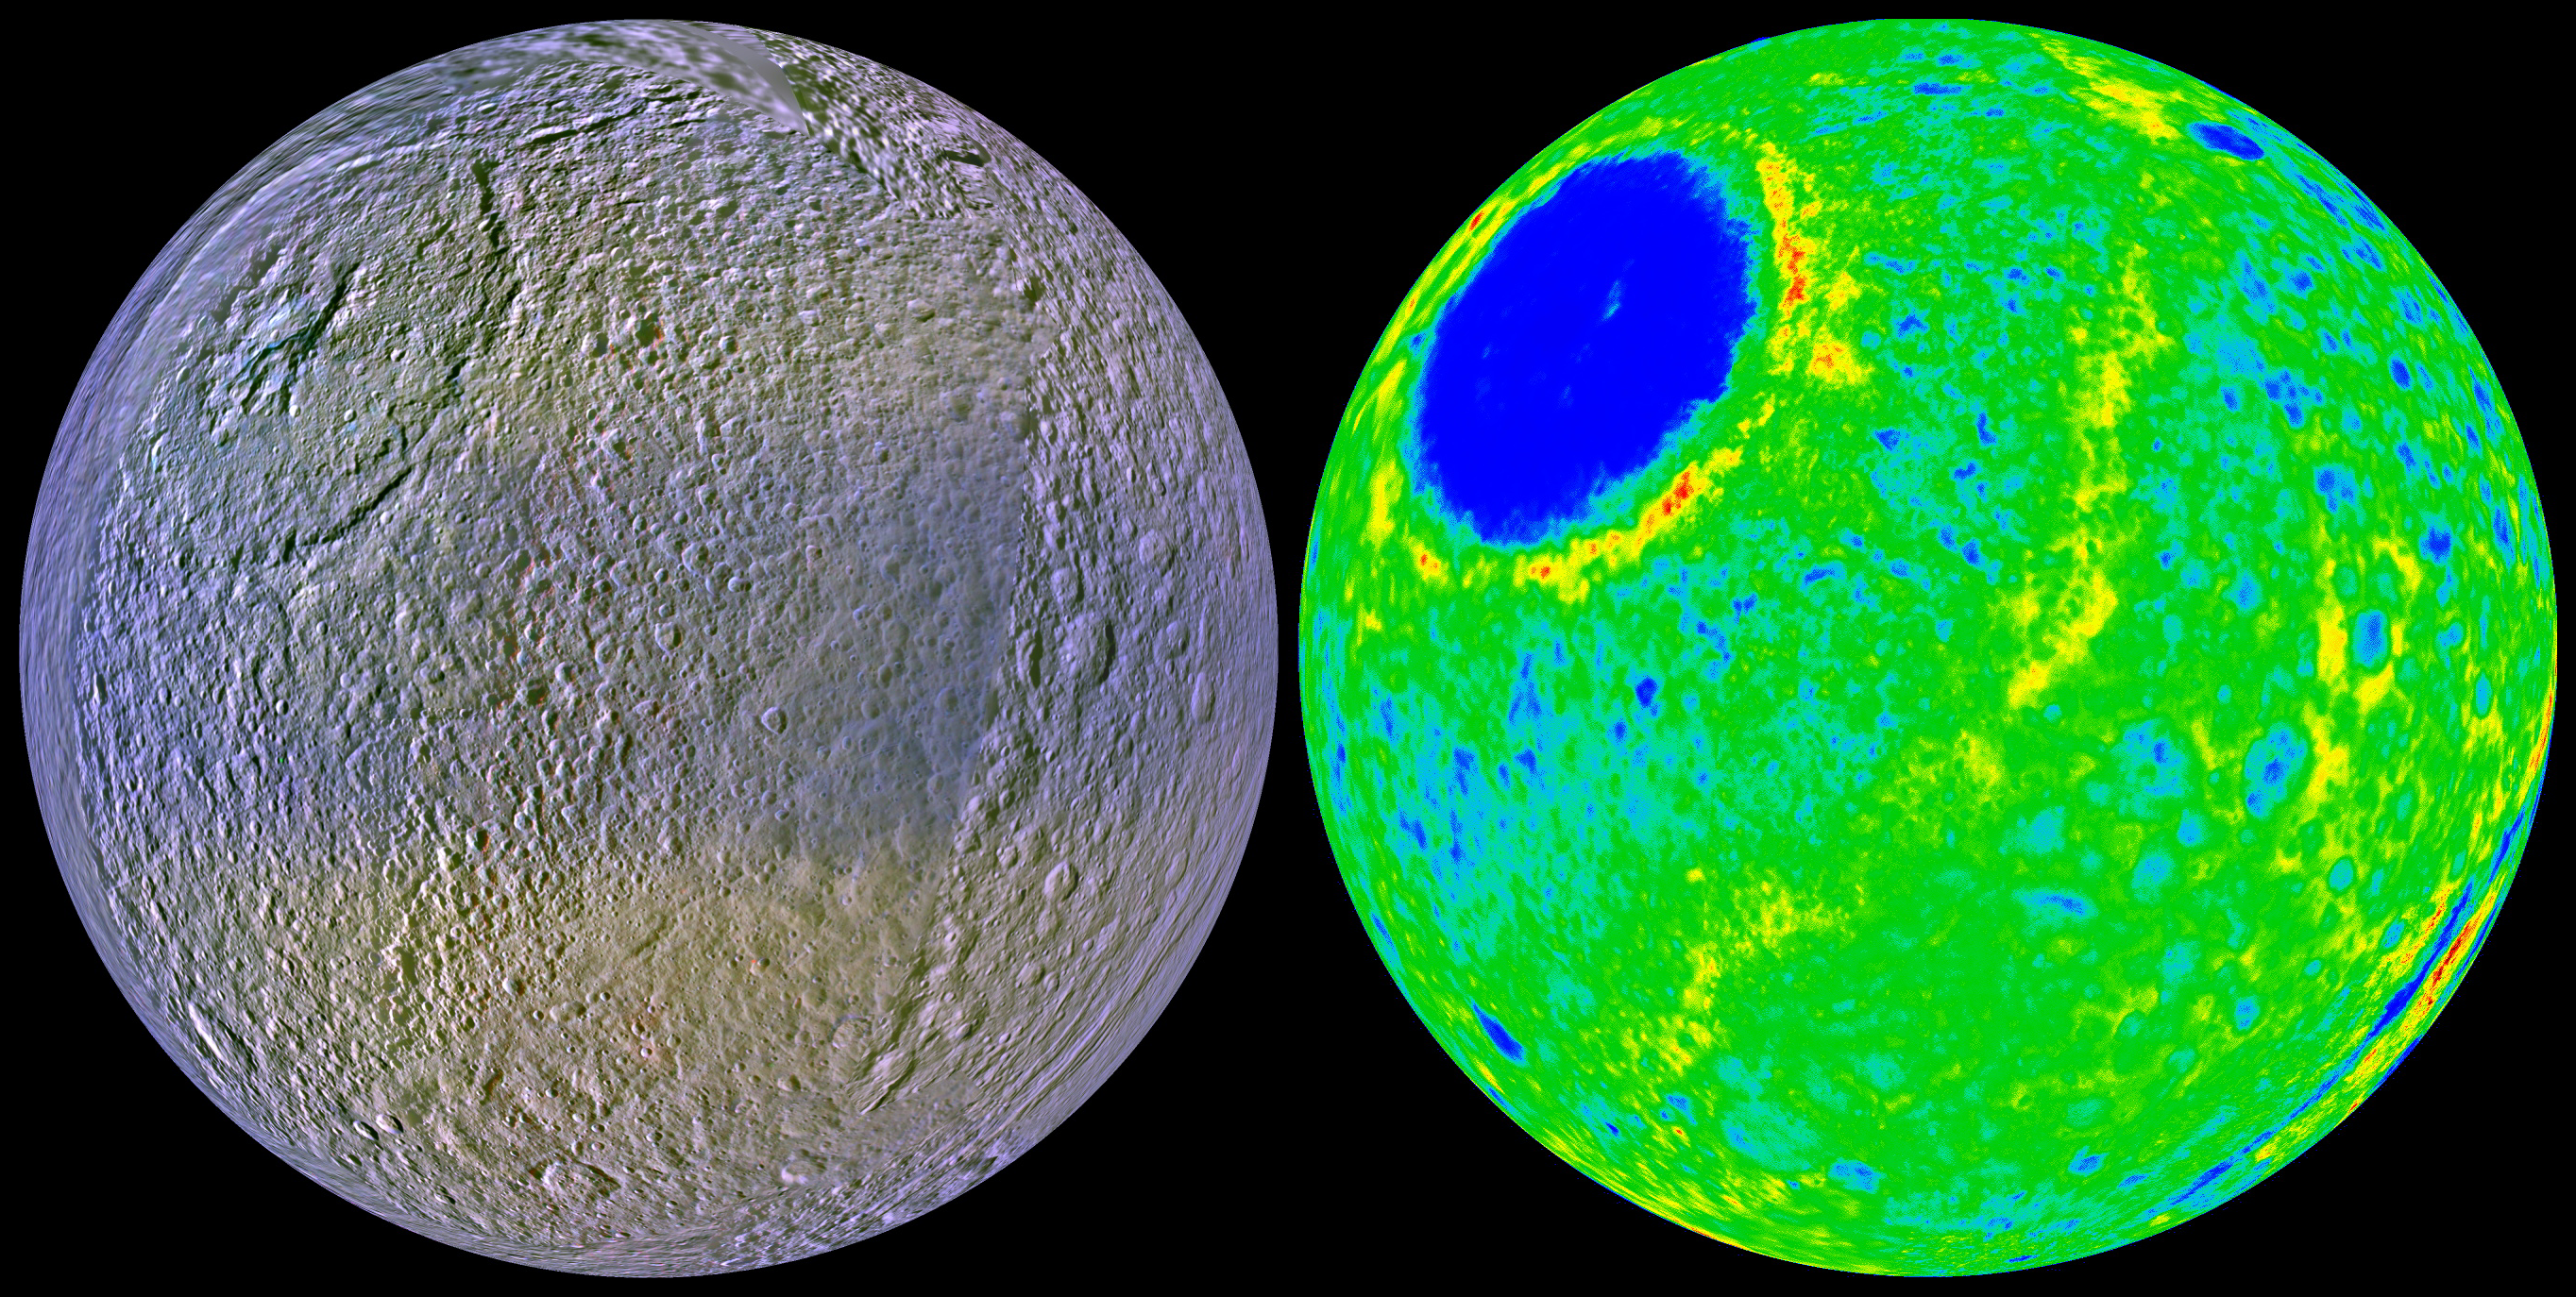

A New View of Tethys

A prime objective of the Cassini orbital mission at Saturn is to characterize the nature and evolution of Saturn’s extended family of icy satellites. Cassini observations since the beginning of the prime mission in mid-2004 have made possible the first global maps of these diverse bodies. A team of scientists lead by Dr. Paul Schenk (http://www.lpi.usra.edu/lpi/schenk/) at the Lunar and Planetary Institute in Houston has produced the first global color and topographic maps of these satellites. These two views of Tethys show the high-resolution color (at left) and the topography (at right) of the leading, or forward-facing, hemisphere of this 1060-kilometer-diameter (659-mile-diameter) ice-rich satellite. The color map shows the prominent dusky bluish band along the equator, first seen by Voyager in 1980, and shown by Dr. Schenk’s team of scientists to be due to the bombardment and alteration of the surface by high energy electrons traveling slower than the satellite’s revolution period. These findings were published in the journal Icarus this autumn (Plasma, plumes and rings: Saturn system dynamics as recorded in global color patterns on its midsize icy satellites Paul Schenk, Douglas P. Hamilton, Robert E. Johnson, William B. McKinnon, Chris Paranicas, Jürgen Schmidt and Mark R. Showalter, Icarus, doi:10.1016/j.icarus.2010.08.016). The general reddish tones may be due to the coating of the Tethyean surface by dust-sized particles ejected by Enceladus’ south polar plumes. The view at right is a color-coded topographic map of the same region (blues are low, reds are high). The total range of topography shown is 10 kilometers (6 miles) from highest to lowest point. The dominant feature is the 8-kilometer-deep (5-mile-deep) and 440-kilometer-wide (273-mile-deep) Odysseus impact basin at upper left. Straddling the hemisphere like a belt is a previously unknown topographic ridge between 2 and 3 kilometers (1.2 and 1.9 miles) high. To the east of the ridge lies ordinary rolling cratered plains, but between the ridge and Odysseus the surface is scoured and pockmarked. The base resolution of the color map is 400 meters (1312 feet) . The ridge may be a tectonic feature related to the impact event or may be a deposit formed when the ejecta blasted out of Odysseus slammed back onto the surface at high velocity. Visible at bottom right is the globe-circling tectonic canyon, Ithaca Chasma. This map is part of a set of new global topographic maps produced by Dr. Schenk’s team for each of Saturn’s icy satellites and previewed on-line at http://stereomoons.blogspot.com.

The raw data from which this product was developed were retrieved from the Planetary Data System’s Cassini archives. The Cassini-Huygens mission is a cooperative project of NASA, the European Space Agency and the Italian Space Agency. The Jet Propulsion Laboratory, a division of the California Institute of Technology in Pasadena, manages the mission for NASA’s Science Mission Directorate, Washington, D.C. The Cassini orbiter and its two onboard cameras were designed, developed and assembled at JPL. The imaging operations center is based at the Space Science Institute in Boulder, Colo. (http://ciclops.org). Data processing for this image was performed at the Lunar and Planetary Institute in Houston, Texas.

Credit: NASA/JPL/Space Science Institute/Universities Space Research Association/Lunar & Planetary Institute